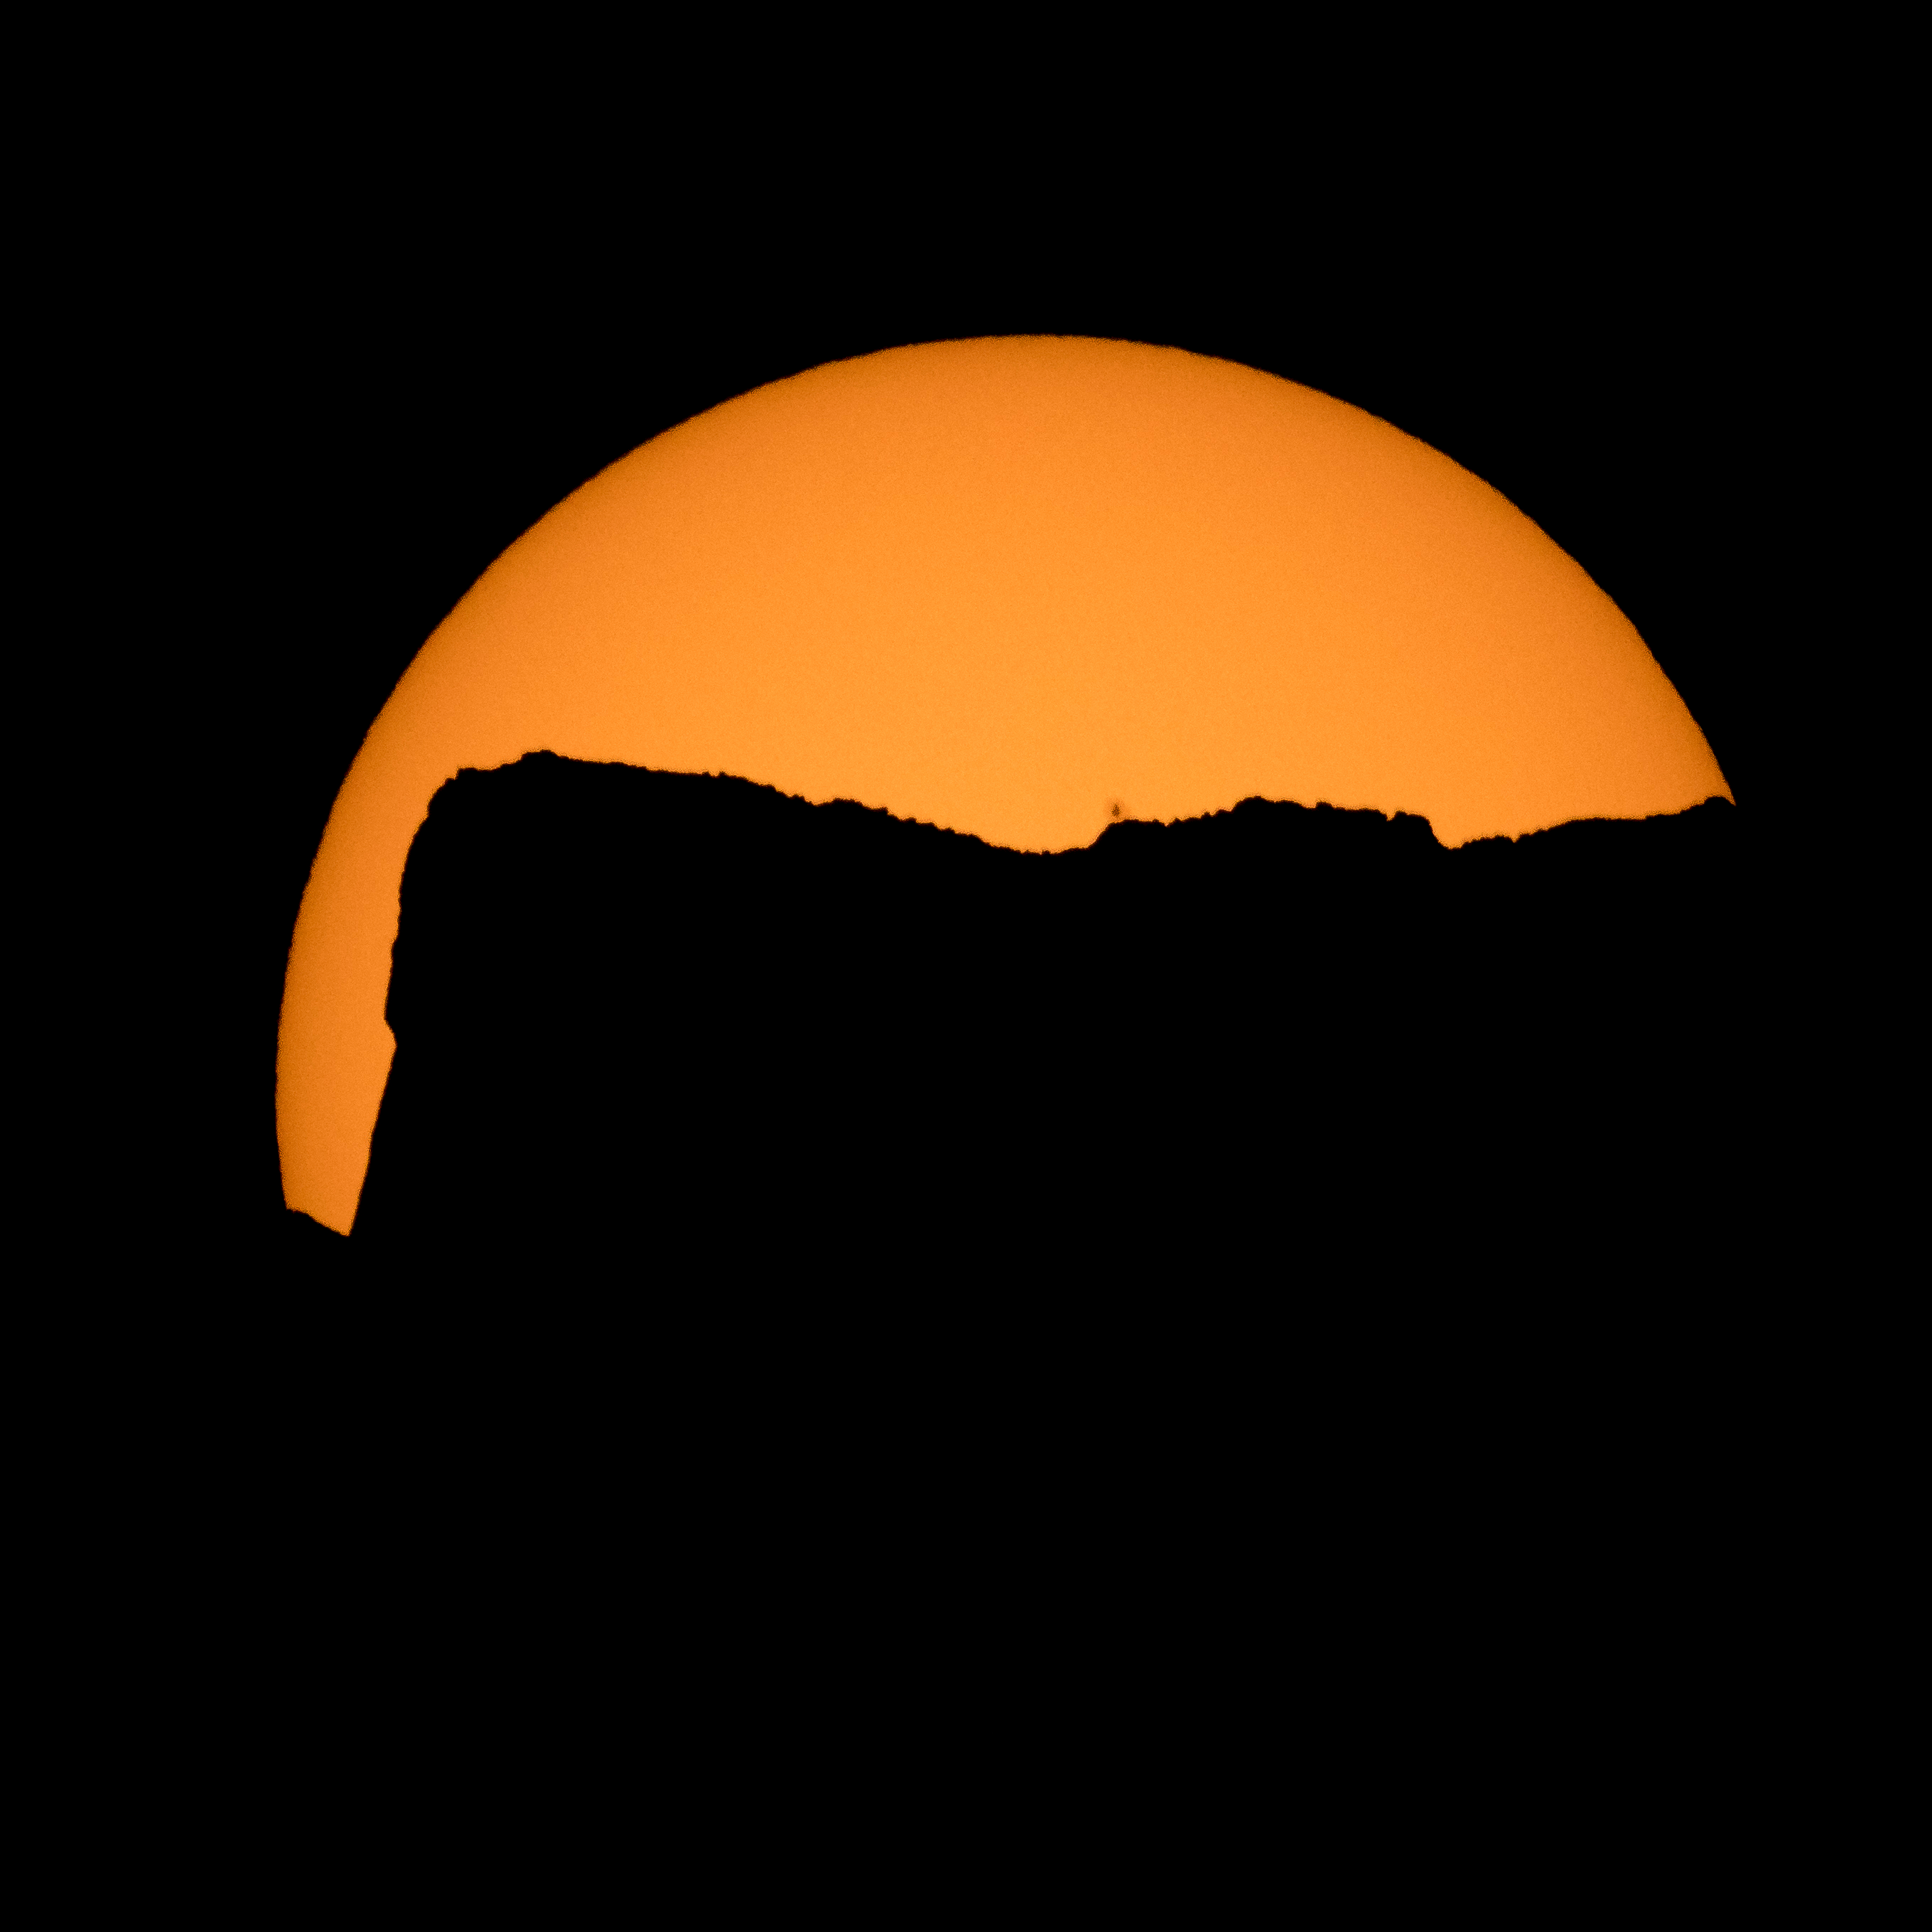

2017 Total Solar Eclipse

The Sun is seen as it rises behind Jack Mountain head of the solar eclipse, Monday, Aug. 21, 2017, Ross Lake, Northern Cascades National Park, Washington. A total solar eclipse will sweep across a narrow portion of the contiguous United States from Lincoln Beach, Oregon to Charleston, South Carolina. A partial solar eclipse was visible across the entire North American continent along with parts of South America, Africa, and Europe.

Credit: NASA/Bill Ingalls